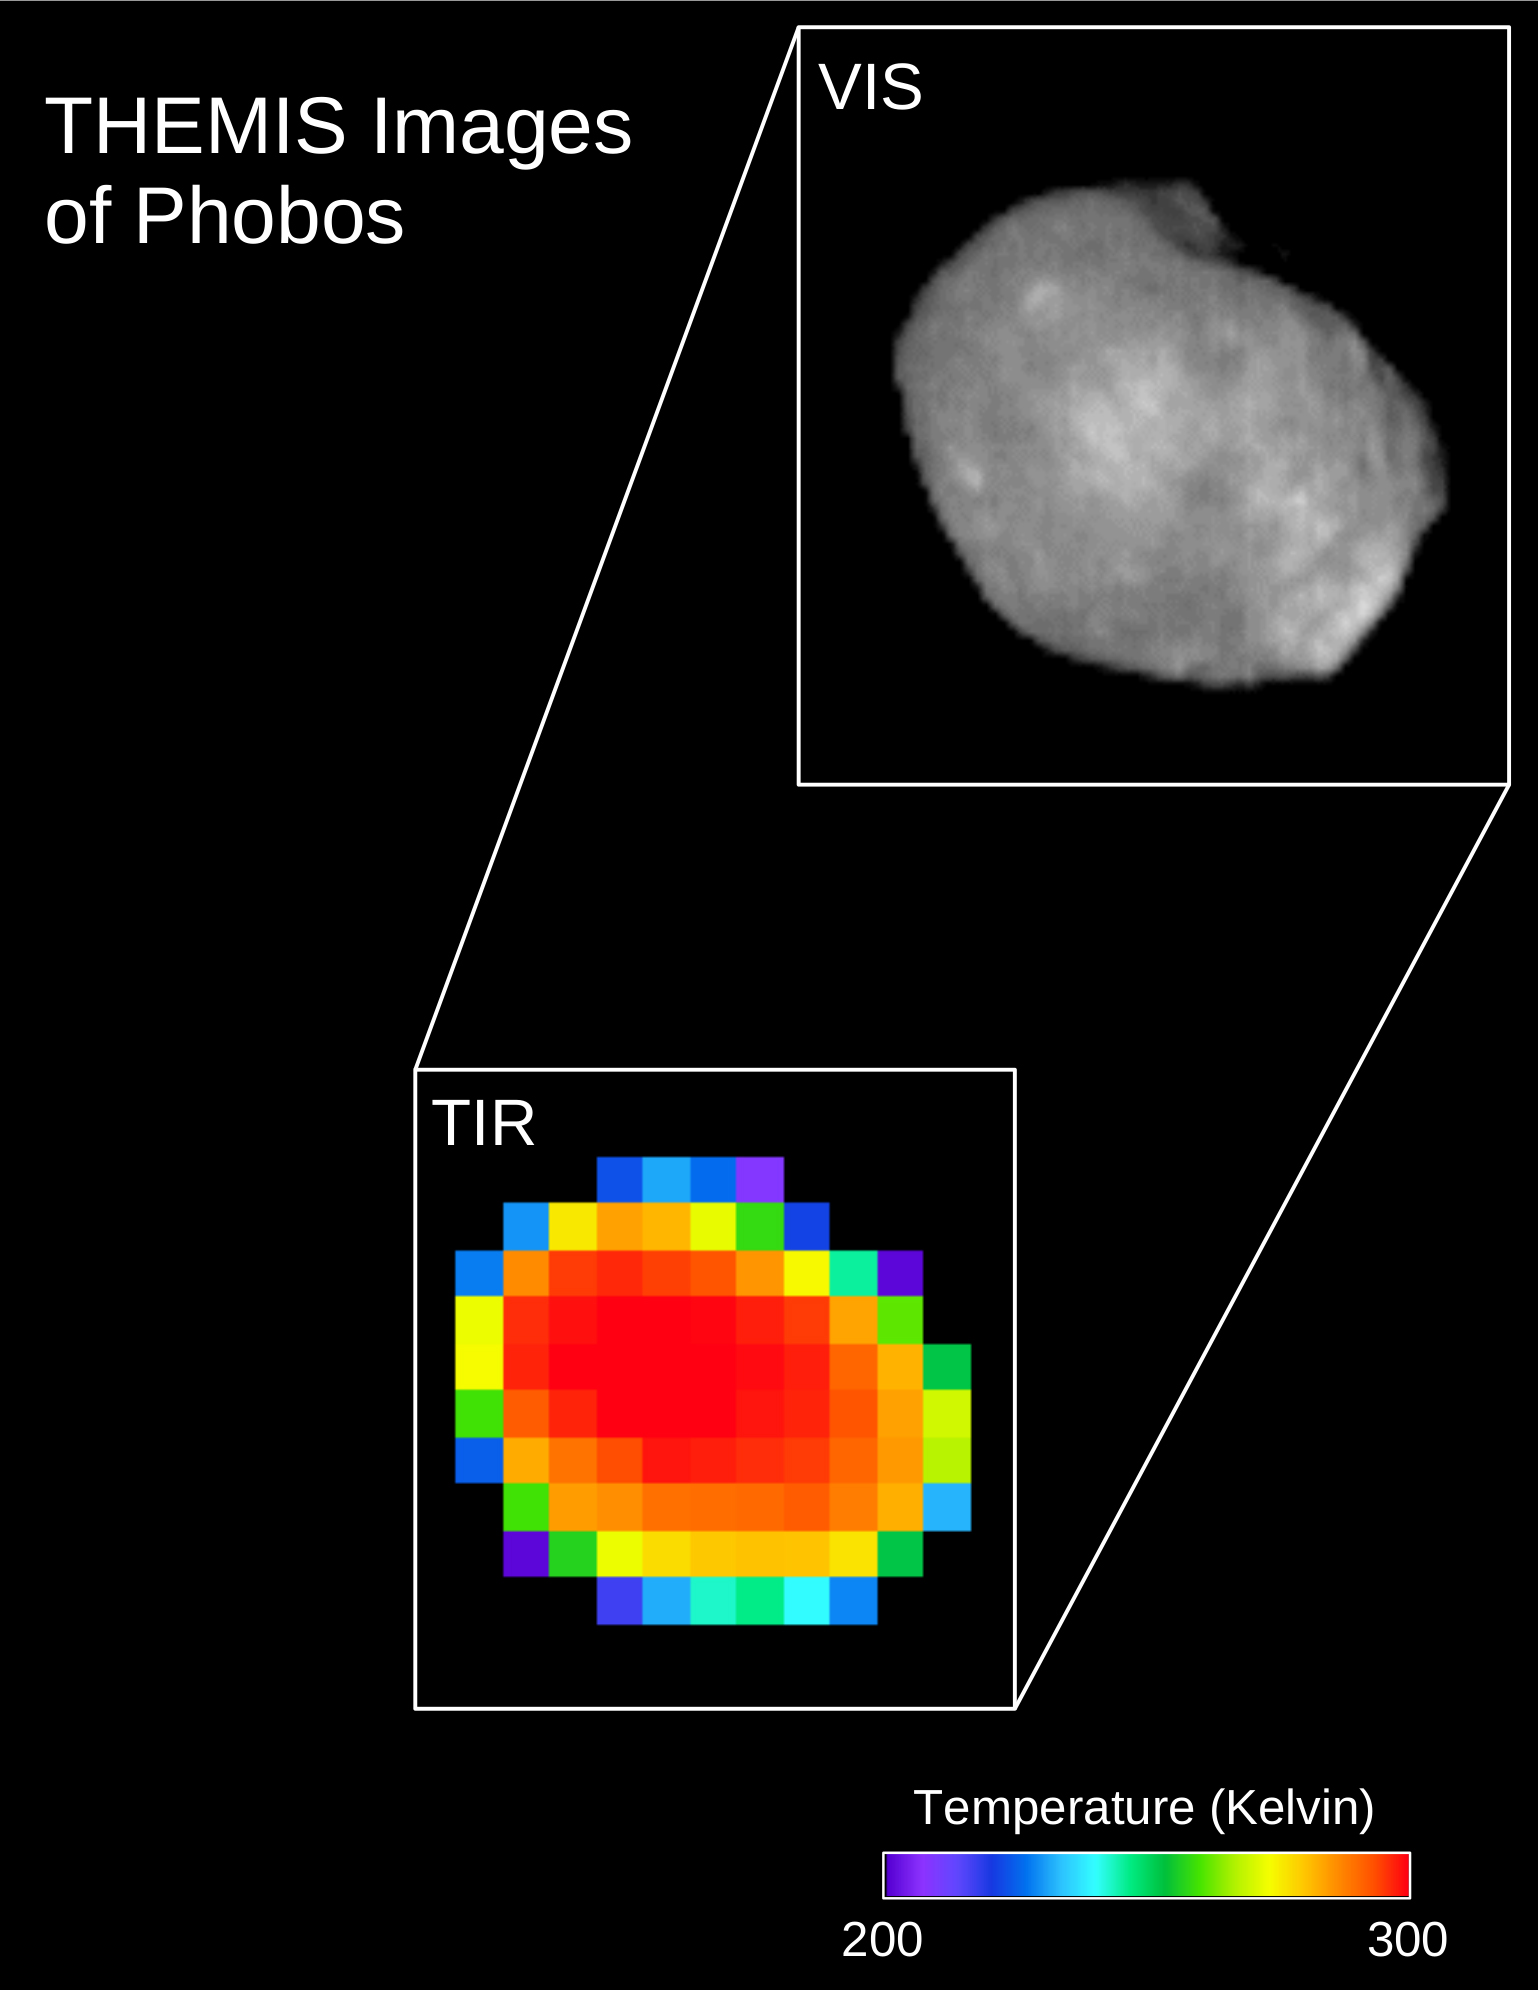

Phobos: Comparing Infrared and Visible Light Views

These are two views of the same observation of the Martian moon Phobos taken in both infrared and visible light by NASA’s 2001 Mars Odyssey orbiter using its infrared camera, Thermal Emission Imaging System (THEMIS). The image was taken on April 24, 2019.

The top view is what Phobos looked like in the visible light spectrum, as viewed by THEMIS. The bottom view is what it looks like in infrared, which reveals temperature differences. The warmest temperatures are in the center, and the coolest are on the outer edge. A scale bar is provided to reflect the temperatures, which range from 200 to 300 degrees Kelvin, or -100 degrees Fahrenheit (-73 Celsius) to 80 degrees Fahrenheit (27 Celsius).

NASA’s Jet Propulsion Laboratory in Pasadena, California, manages the 2001 Mars Odyssey mission for NASA’s Science Mission Directorate in Washington. THEMIS was developed by Arizona State University in Tempe, in collaboration with Raytheon Santa Barbara Remote Sensing.

The THEMIS investigation is led by Philip Christensen at ASU. The prime contractor for the Odyssey project, Lockheed Martin Space in Denver, developed and built the orbiter. Mission operations are conducted jointly from Lockheed Martin and from JPL, a division of Caltech in Pasadena.

Credit: NASA/JPL-Caltech/ASU/SSI